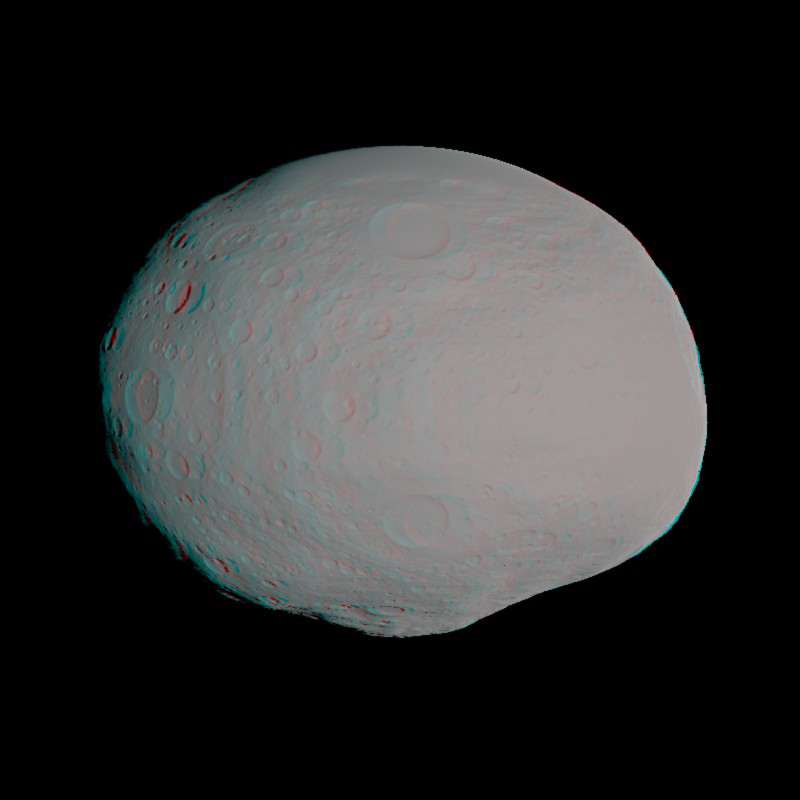

Anaglyph of Vesta Model

This anaglyph — best viewed through red-blue glasses — shows a 3-D model of the protoplanet Vesta, using scientists’ best guess to date of what the surface of the protoplanet might look like. It was created as part of an exercise for NASA’s Dawn mission involving mission planners at NASA’s Jet Propulsion Laboratory and science team members at the Planetary Science Institute in Tuscon, Ariz.

The images incorporate the best data on dimples and bulges of the protoplanet Vesta from ground-based telescopes and NASA’s Hubble Space Telescope. The cratering and small-scale surface variations are computer-generated, based on the patterns seen on the Earth’s moon, an inner solar system object with a surface appearance that may be similar to Vesta.

Vesta, located in the main asteroid belt between Mars and Jupiter, formed very early in the history of the solar system and has one of the oldest surfaces in the system. Scientists are eager to get their first close-up look so they can better understand this early chapter.

Dawn science planners have used images like these to ensure optimal images when Dawn gets into orbit around Vesta in July 2011.

The Dawn mission to Vesta and Ceres is managed by the Jet Propulsion Laboratory, a division of the California Institute of Technology in Pasadena, for NASA’s Science Mission Directorate in Washington, DC. It is a project of the Discovery Program managed at NASA’s Marshall Space Flight Center. The University of California, Los Angeles, is home of the mission’s principal investigator, Christopher Russell, and is responsible for overall Dawn mission science. Other scientific partners include the Planetary Science Institute, Tuscon, Ariz.; Max Planck Institute for Solar System Research, Katlenburg-Lindau, Germany; German Aerospace Center Institute for Planetary Research, Berlin; Italian National Institute for Astrophysics, Rome; and the Italian Space Agency. Orbital Sciences Corporation of Dulles, Va., designed and built the Dawn spacecraft.

Credit: NASA/JPL-Caltech/UCLA/PSI